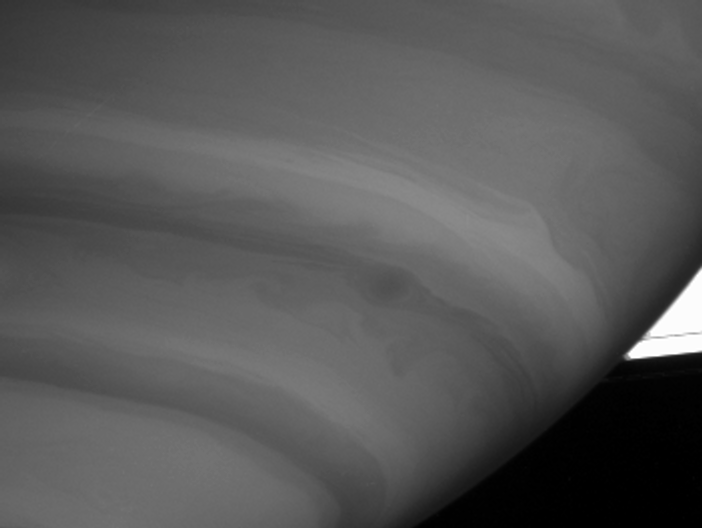

Eye of the Storm

Cassini caught this intriguing view of a dark storm near the limb of Saturn on Sept. 9, 2004. The image shows a great deal of detail in the gas giant’s turbulent atmosphere.

The bright triangle at right is an overexposed part of Saturn’s A ring, with the F ring faintly visible beneath.

The image was taken with the Cassini spacecraft narrow angle camera at a distance of 8.8 million kilometers (5.5 million miles) from Saturn, through a filter sensitive to wavelengths of infrared light. The image scale is 104 kilometers (65 miles) per pixel. The image was magnified by a factor of two and slightly contrast-enhanced to improve visibility of features in the atmosphere.

The Cassini-Huygens mission is a cooperative project of NASA, the European Space Agency and the Italian Space Agency. The Jet Propulsion Laboratory, a division of the California Institute of Technology in Pasadena, manages the Cassini-Huygens mission for NASA’s Office of Space Science, Washington, D.C. The Cassini orbiter and its two onboard cameras, were designed, developed and assembled at JPL. The imaging team is based at the Space Science Institute, Boulder, Colo.

Credit: NASA/JPL/Space Science Institute